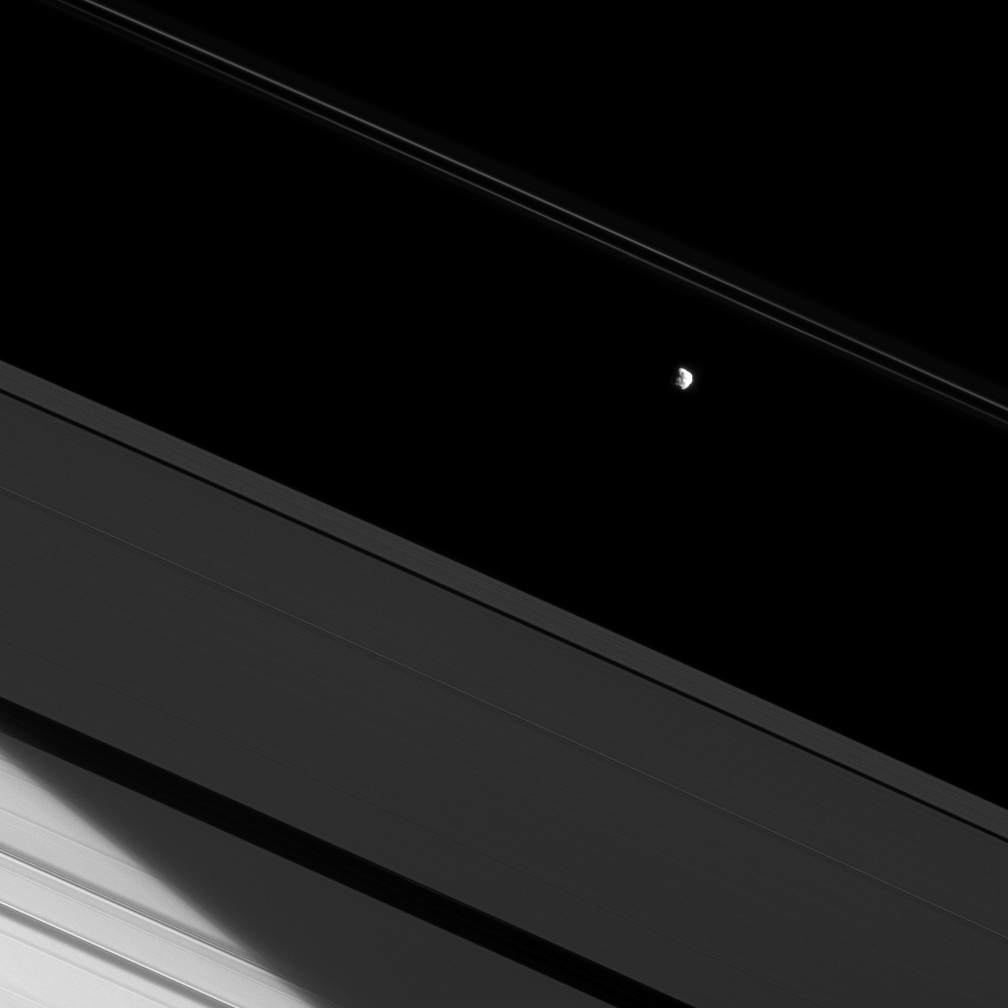

Bright Duo

The moon Prometheus and a bit of Saturn’s northern hemisphere are both brilliantly lit by the sun here, making the A ring seem dim in comparison.

The bright limb of Saturn’s northern hemisphere can be seen through the A ring in the lower left of the image. Prometheus (86 kilometers, or 53 miles across) orbits in the Roche Division between Saturn’s A and F ring.

For a similar view of Pandora, another of the F ring’s shepherding moons, see PIA09899.

This view looks toward the sunlit side of the rings from about 20 degrees below the ringplane. The image was taken in red light with the Cassini spacecraft narrow-angle camera on May 25, 2009. The view was acquired at a distance of approximately 694,000 kilometers (431,000 miles) from Prometheus and at a Sun-prometheus-spacecraft, or phase, angle of 49 degrees. Image scale is 3.6 kilometers (2.2 miles) per pixel.

The Cassini-Huygens mission is a cooperative project of NASA, the European Space Agency and the Italian Space Agency. The Jet Propulsion Laboratory, a division of the California Institute of Technology in Pasadena, manages the mission for NASA’s Science Mission Directorate, Washington, D.C. The Cassini orbiter and its two onboard cameras were designed, developed and assembled at JPL. The imaging operations center is based at the Space Science Institute in Boulder, Colo.

Credit: NASA/JPL/Space Science Institute